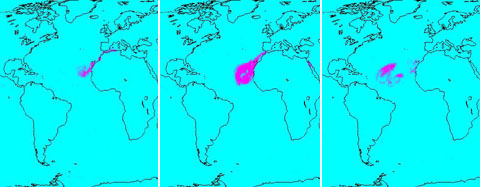

Sahara Dust Cloud

Dust Particles

A continent-sized cloud of hot air and dust originating from the Sahara Desert crossed the Atlantic Ocean and headed towards Florida and the Caribbean. A Saharan Air Layer, or SAL, forms when dry air and dust rise from Africa’s west coast and ride the trade winds above the Atlantic Ocean.

These dust clouds are not uncommon, especially during the months of July and August. They start when weather patterns called tropical waves pick up dust from the desert in North Africa, carry it a couple of miles into the atmosphere and drift westward.

In a sequence of images created by data acquired by the Earth-orbiting Atmospheric Infrared Sounder ranging from July 15 through July 24, we see the distribution of the cloud in the atmosphere as it swirls off of Africa and heads across the ocean to the west. Using the unique silicate spectral signatures of dust in the thermal infrared, AIRS can detect the presence of dust in the atmosphere day or night. This detection works best if there are no clouds present on top of the dust; when clouds are present, they can interfere with the signal, making it much harder to detect dust as in the case of July 24, 2005.

In the Quicktime movie, the scale at the bottom of the images shows +1 for dust definitely detected, and ranges down to -1 for no dust detected. The plots are averaged over a number of AIRS observations falling within grid boxes, and so it is possible to obtain fractional numbers.
Total Water Vapor in the Atmosphere Around the Dust Cloud

The dust cloud is contained within a dry adiabatic layer which originates over the Sahara Desert. This Saharan Air Layer (SAL) advances Westward over the Atlantic Ocean, overriding the cool, moist air nearer the surface. This burst of very dry air is visible in the AIRS retrieved total water vapor product as a region of depressed water vapor (brown in the images) migrating slowly Westward toward the Caribbean. The SAL phenomenon inhibits the formation of tropical cyclones and thus has given the West Indies and the East Coast of the US a respite from hurricanes.

About AIRS
The Atmospheric Infrared Sounder, AIRS, in conjunction with the Advanced Microwave Sounding Unit, AMSU, senses emitted infrared and microwave radiation from Earth to provide a three-dimensional look at Earth’s weather and climate. Working in tandem, the two instruments make simultaneous observations all the way down to Earth’s surface, even in the presence of heavy clouds. With more than 2,000 channels sensing different regions of the atmosphere, the system creates a global, three-dimensional map of atmospheric temperature and humidity, cloud amounts and heights, greenhouse gas concentrations, and many other atmospheric phenomena. Launched into Earth orbit in 2002, the AIRS and AMSU instruments fly onboard NASA’s Aqua spacecraft and are managed by NASA’s Jet Propulsion Laboratory in Pasadena, Calif., under contract to NASA. JPL is a division of the California Institute of Technology in Pasadena.

Credit: NASA/JPL